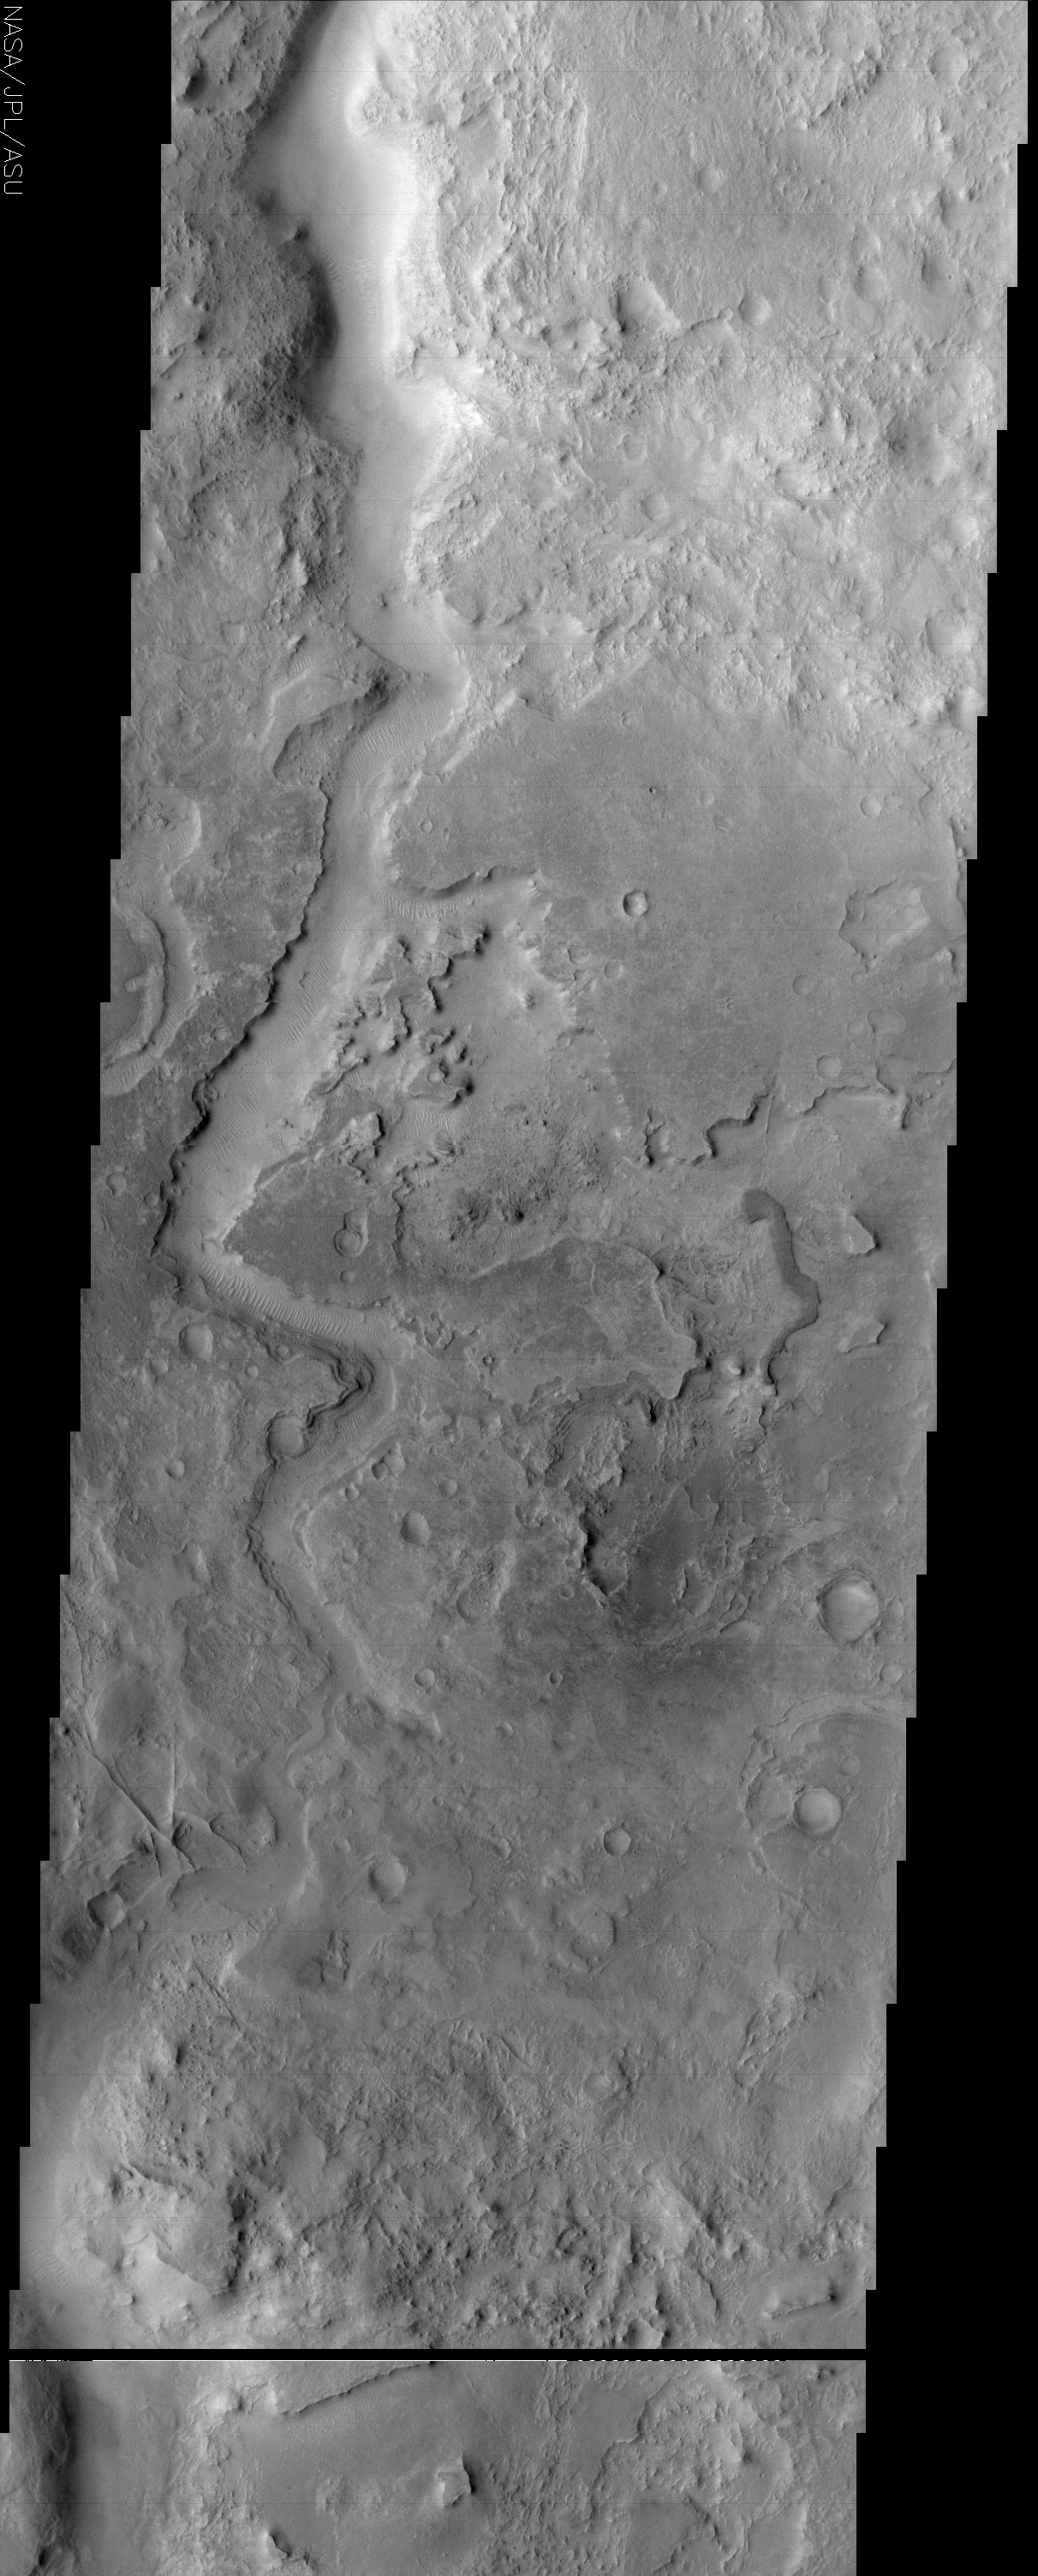

Huo Hsing Vallis

(Released 12 July 2002)
This image shows another example of an ancient channel in the Arabia Terra region of Mars. As with other channels observed on Mars, the geomorphology of Huo Hsing Vallis is suggestive of, and assumed to have been carved by, running water, although the fluid that flowed through these channels cannot be proven to have been water. This channel cuts through several layers of rocks. These rock layers may be sedimentary, composed of particles of other rocks that have been cemented together somehow, or they may be igneous layers, formed by the repeated eruption of lava (or some combination of sedimentary and igneous layers). The distinctive appearance of this terrain has led to its being described as “etched.” Because the channel cuts through these rocks, the layered rocks must be older than the channel (see previous discussion of superposition). At the lower left side of the image, several intersecting ridges can be seen. These ridges may be inverted topography, or they may be exposed dikes, which form by linear intrusions of lava into rock underground; dikes are exposed by erosion of the overlying rock. The most recent activity in the region appears to be the formation of mega-ripples in the channel. Wind moving particles of rock forms these ripples perpendicular to the wind direction.

Credit: NASA/JPL/Arizona State University